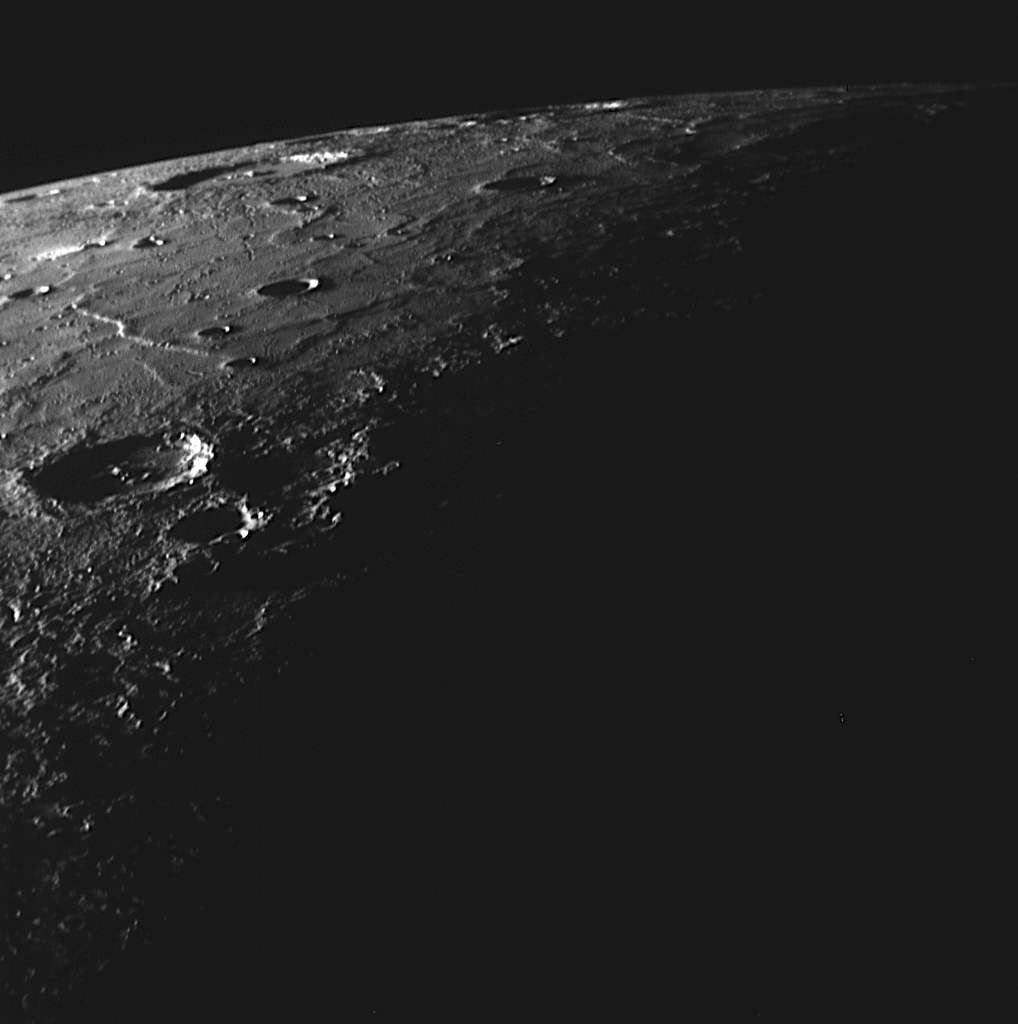

Tip of the Crescent

As MESSENGER approached Mercury during the spacecraft’s third Mercury flyby, the Solar System’s innermost planet appeared to the imaging system as a sunlit crescent against the blackness of space. About 78 minutes prior to closest approach, the NAC captured this striking high-resolution image of the northernmost region of Mercury’s surface that was visible to the camera and illuminated by sunlight. The brightly lit northeastern walls of large impact craters can be seen near the horizon, catching the grazing rays of the Sun. The high Sun angle also accentuates wrinkle ridges winding across the smooth plains. In the foreground, features cast long shadows and the terminator separates day from night.

Date Acquired: September 29, 2009
Image Mission Elapsed Time (MET): 162744006
Instrument: Narrow Angle Camera (NAC) of the Mercury Dual Imaging System (MDIS)
Scale: The crater near the middle of the left edge of the image is approximately 100 kilometers (60 miles) in diameter
Spacecraft Altitude: 16,200 kilometers (10,100 miles)

These images are from MESSENGER, a NASA Discovery mission to conduct the first orbital study of the innermost planet, Mercury. For information regarding the use of images, see the MESSENGER image use policy.

Credit: NASA/Johns Hopkins University Applied Physics Laboratory/Carnegie Institution of Washington